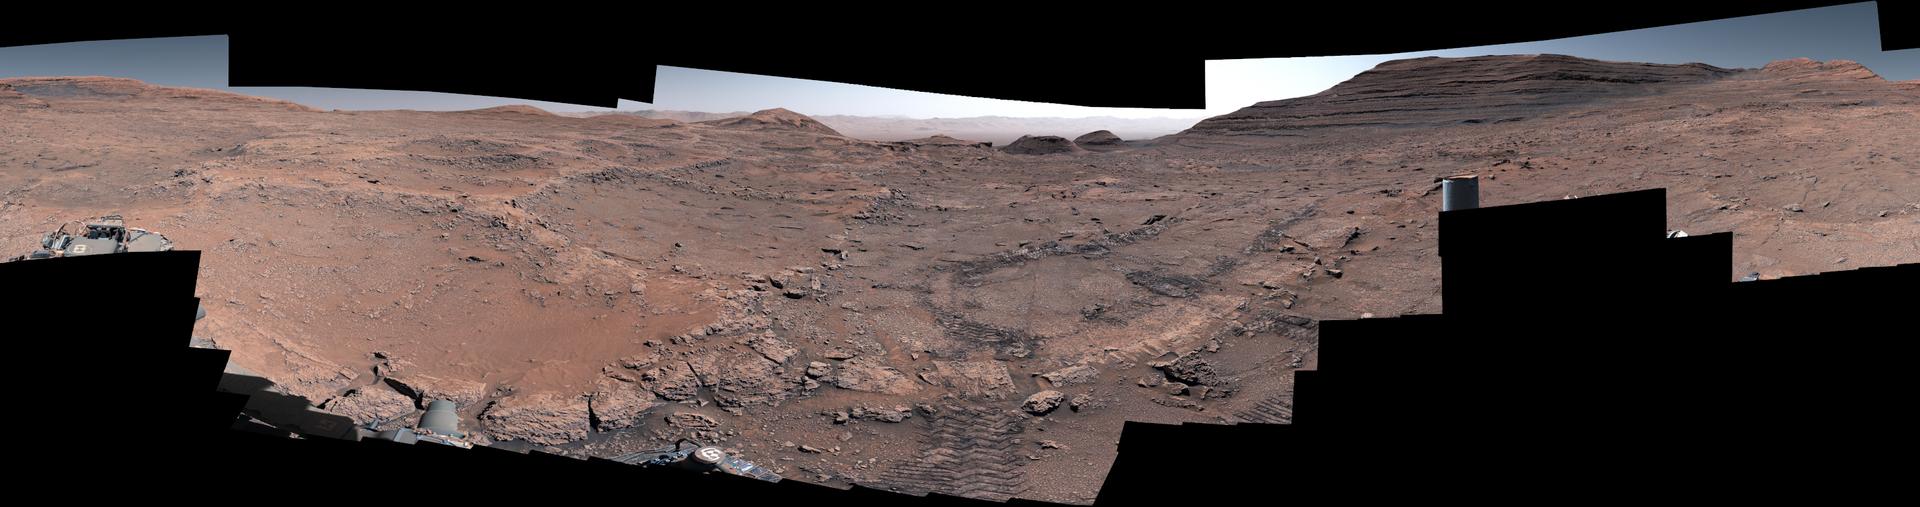

Curiosity’s First 360-Degree View of Boxwork Patterns

NASA’s Curiosity Mars rover captured this 360-degree view after arriving at a region crisscrossed by hardened low ridges called boxwork patterns. The panorama is stitched together from 291 individual images the rover’s Mast Camera, or Mastcam, captured between May 15 and May 18, 2025 (the 4,451st Martian day, or sol, of the mission and the 4,454th sol). The color in these images has been adjusted to match the lighting conditions as the human eye would see them on Earth.

When viewed from space, the boxwork patterns look a bit like spiderwebs. They have fascinated scientists since before Curiosity’s 2012 landing on the Red Planet and are believed to have formed from groundwater trickling through rock cracks billions of years ago. Minerals left behind by the water hardened like cement within the rock; after eons of sandblasting by wind, the rock was carved away, revealing networks of resistant ridges within.

Curiosity’s tracks can be seen in the middle of the image. In the distance to the right is a butte nicknamed “Texoli.” Far in the distance at the top center of the image is the rim of Gale Crater. Since 2014, Curiosity has been exploring the foothills of Mount Sharp, a 3-mile-tall (5-kilometer-tall) mountain within the crater.

Curiosity was built by NASA’s Jet Propulsion Laboratory, which is managed by Caltech in Pasadena, California. JPL leads the mission on behalf of NASA’s Science Mission Directorate in Washington as part of NASA’s Mars Exploration Program portfolio. Malin Space Science Systems in San Diego built and operates Mastcam.

Credit: NASA/JPL-Caltech/MSSS